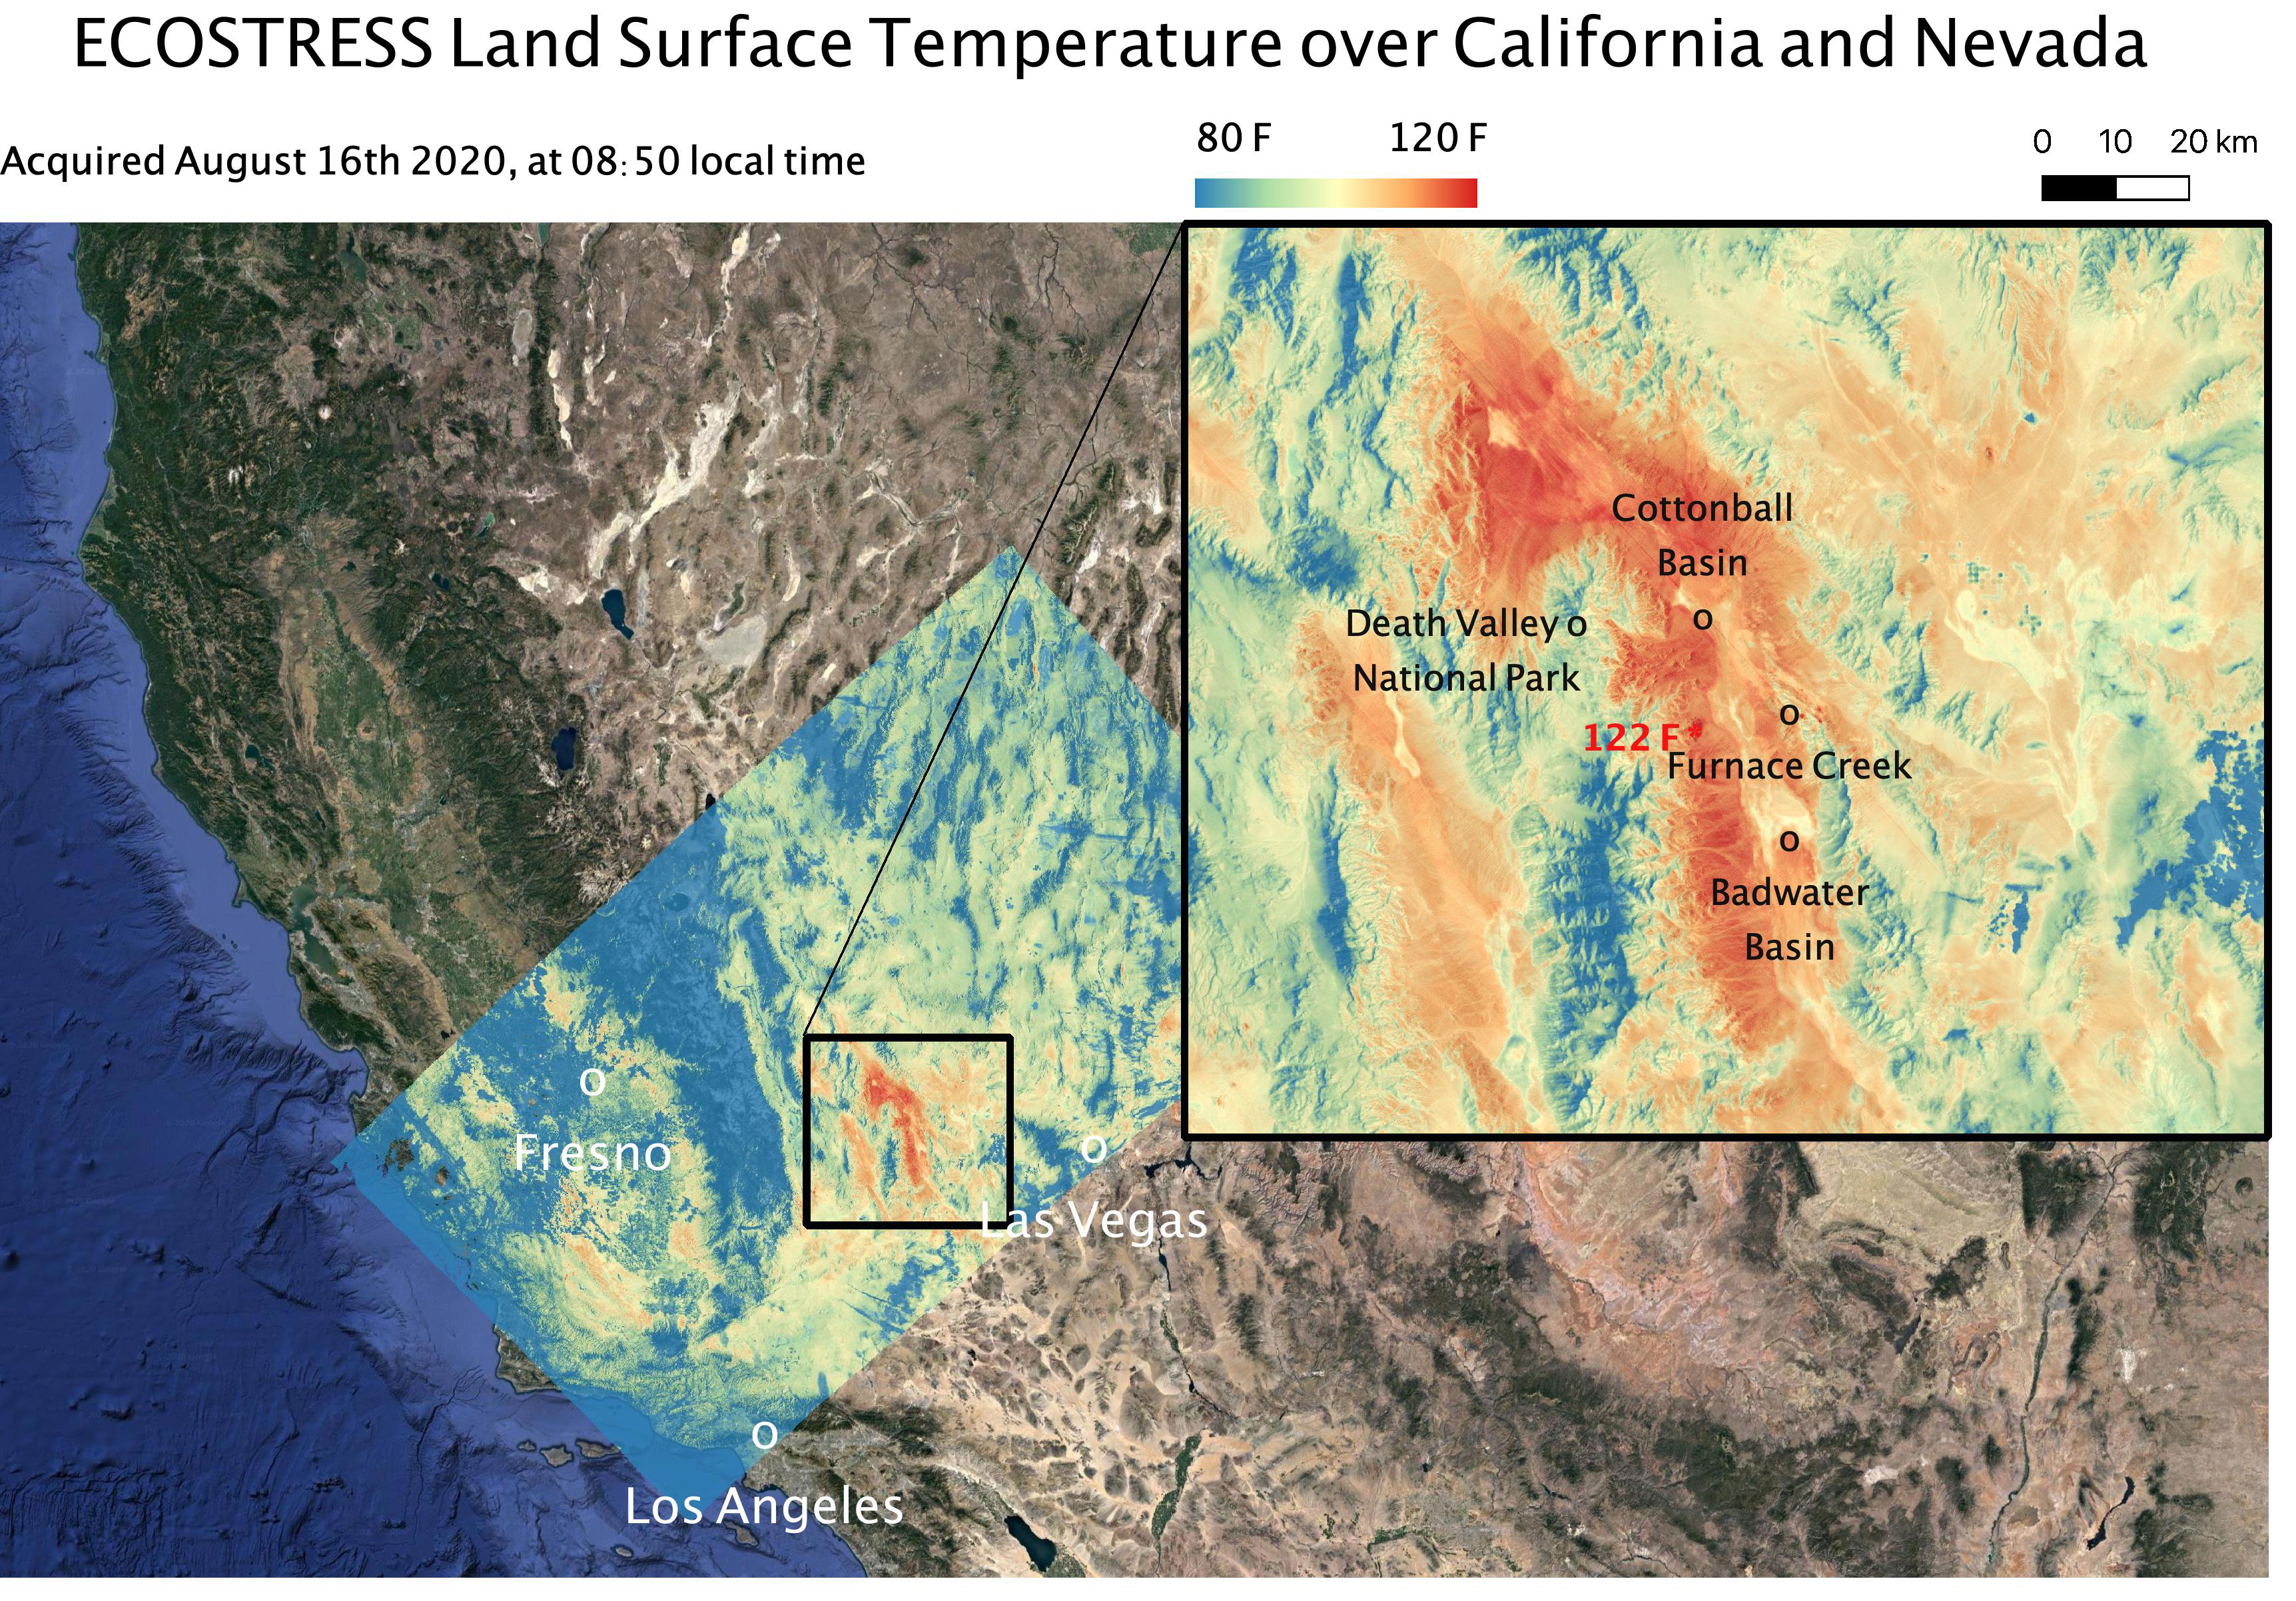

Death Valley Heats Up

This temperature map shows the land surface temperatures around Death Valley in California’s Mojave Desert on Aug. 16, 2020. The observation was made possible by NASA’s Ecosystem Spaceborne Thermal Radiometer Experiment on Space Station (ECOSTRESS), which measured a peak land surface temperature of 122.52 degrees Fahrenheit (50.29 degrees Celsius) near Furnace Creek.

ECOSTRESS collected this data when the space station passed over California at about 8:50 a.m. PDT (11:50 a.m. EDT) during a record-breaking heat wave that gripped the region. With a resolution of about 77 by 77 yards (70 by 70 meters), the image enables the study of surface-temperature conditions down to the size of a football field. The hottest temperatures are shown in dark red, with the coolest temperatures in blue.

ECOSTRESS measures the temperature of plants as they heat up when they run out of water. But it can also measure and track heat-related phenomena like heat waves, fires, and volcanoes.

The ECOSTRESS mission launched to the space station on June 29, 2018. NASA’s Jet Propulsion Laboratory, a division of Caltech in Pasadena, California, built and manages the mission for the Earth Science Division in the Science Mission Directorate at NASA Headquarters in Washington. ECOSTRESS is an Earth Venture Instrument mission; the program is managed by NASA’s Earth System Science Pathfinder program at NASA’s Langley Research Center in Hampton, Virginia.

Credit: NASA/JPL-Caltech